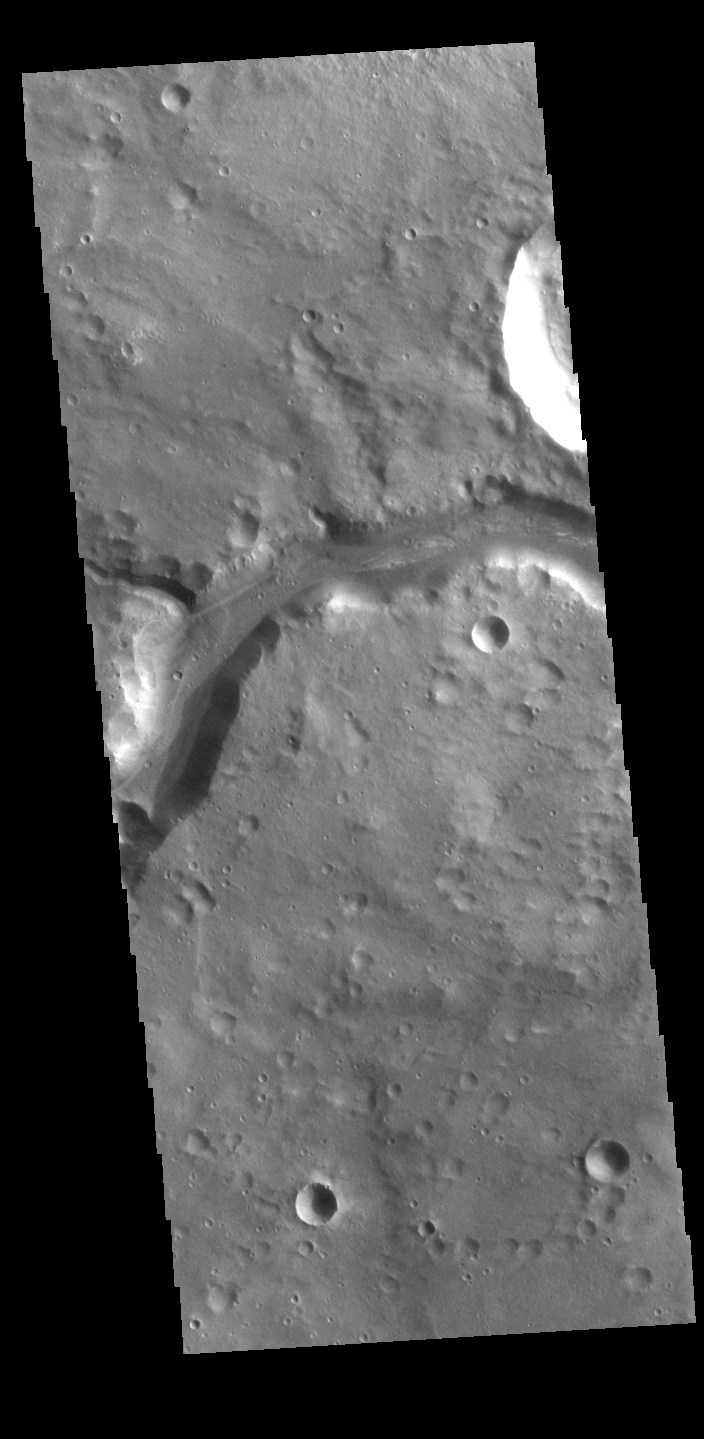

Bahram Vallis

Today’s VIS image shows a section of Bahram Vallis. This channel is located in northern Lunae Planum, south of Kasei Valles. Bharam Vallis drains from the higher elevations of Lunae Planum towards the Chryse Planitia basin. This channel is over 300km long (186miles).

Credit: NASA/JPL-Caltech/ASU